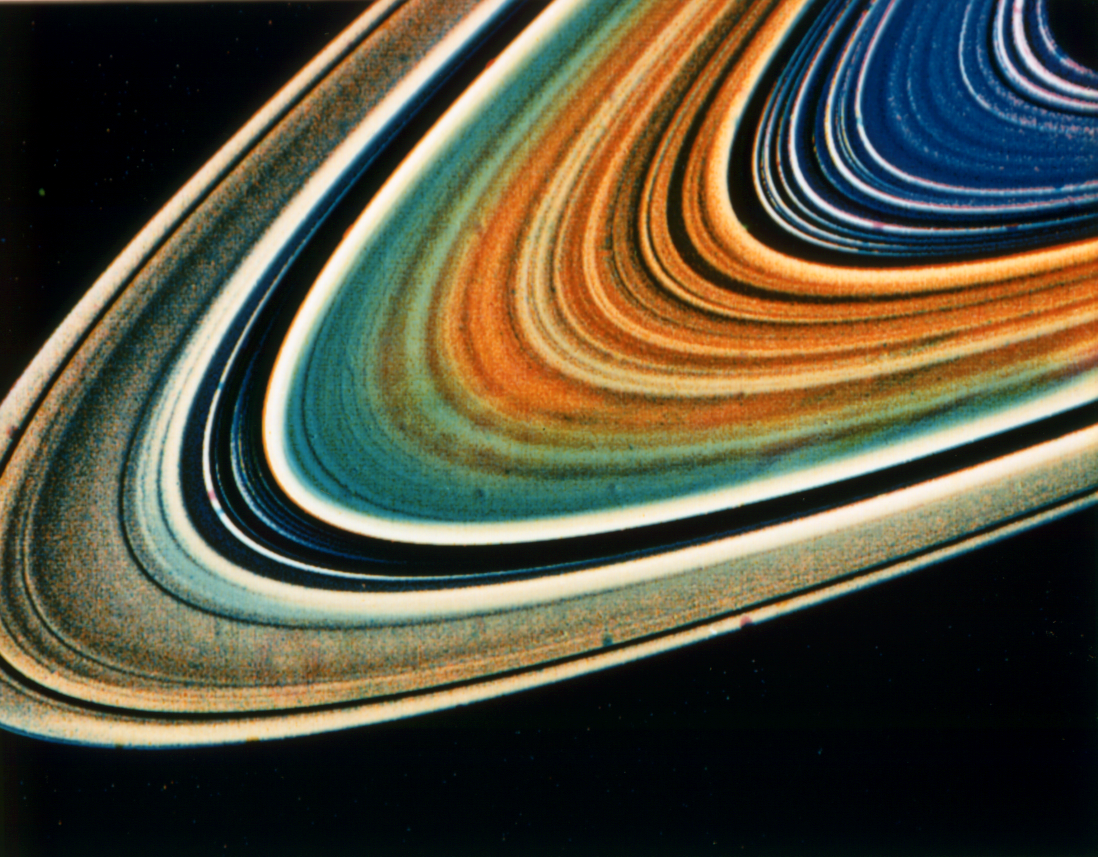

Composition Differences within Saturn’s Rings

Possible variations in chemical composition from one part of Saturn’s ring system to another are visible in this Voyager 2 picture as subtle color variations that can be recorded with special computer-processing techniques. This highly enhanced color view was assembled from clear, orange and ultraviolet frames obtained Aug. 17, 1981, from a distance of 8.9 million kilometers (5.5 million miles). In addition to the previously known blue color of the C-ring and the Cassini Division, the picture shows additional color differences between the inner B-ring and outer region (where the spokes form) and between these and the A-ring. The Voyager project is managed for NASA by the Jet Propulsion Laboratory, Pasadena, Calif.

Credit: NASA/JPL